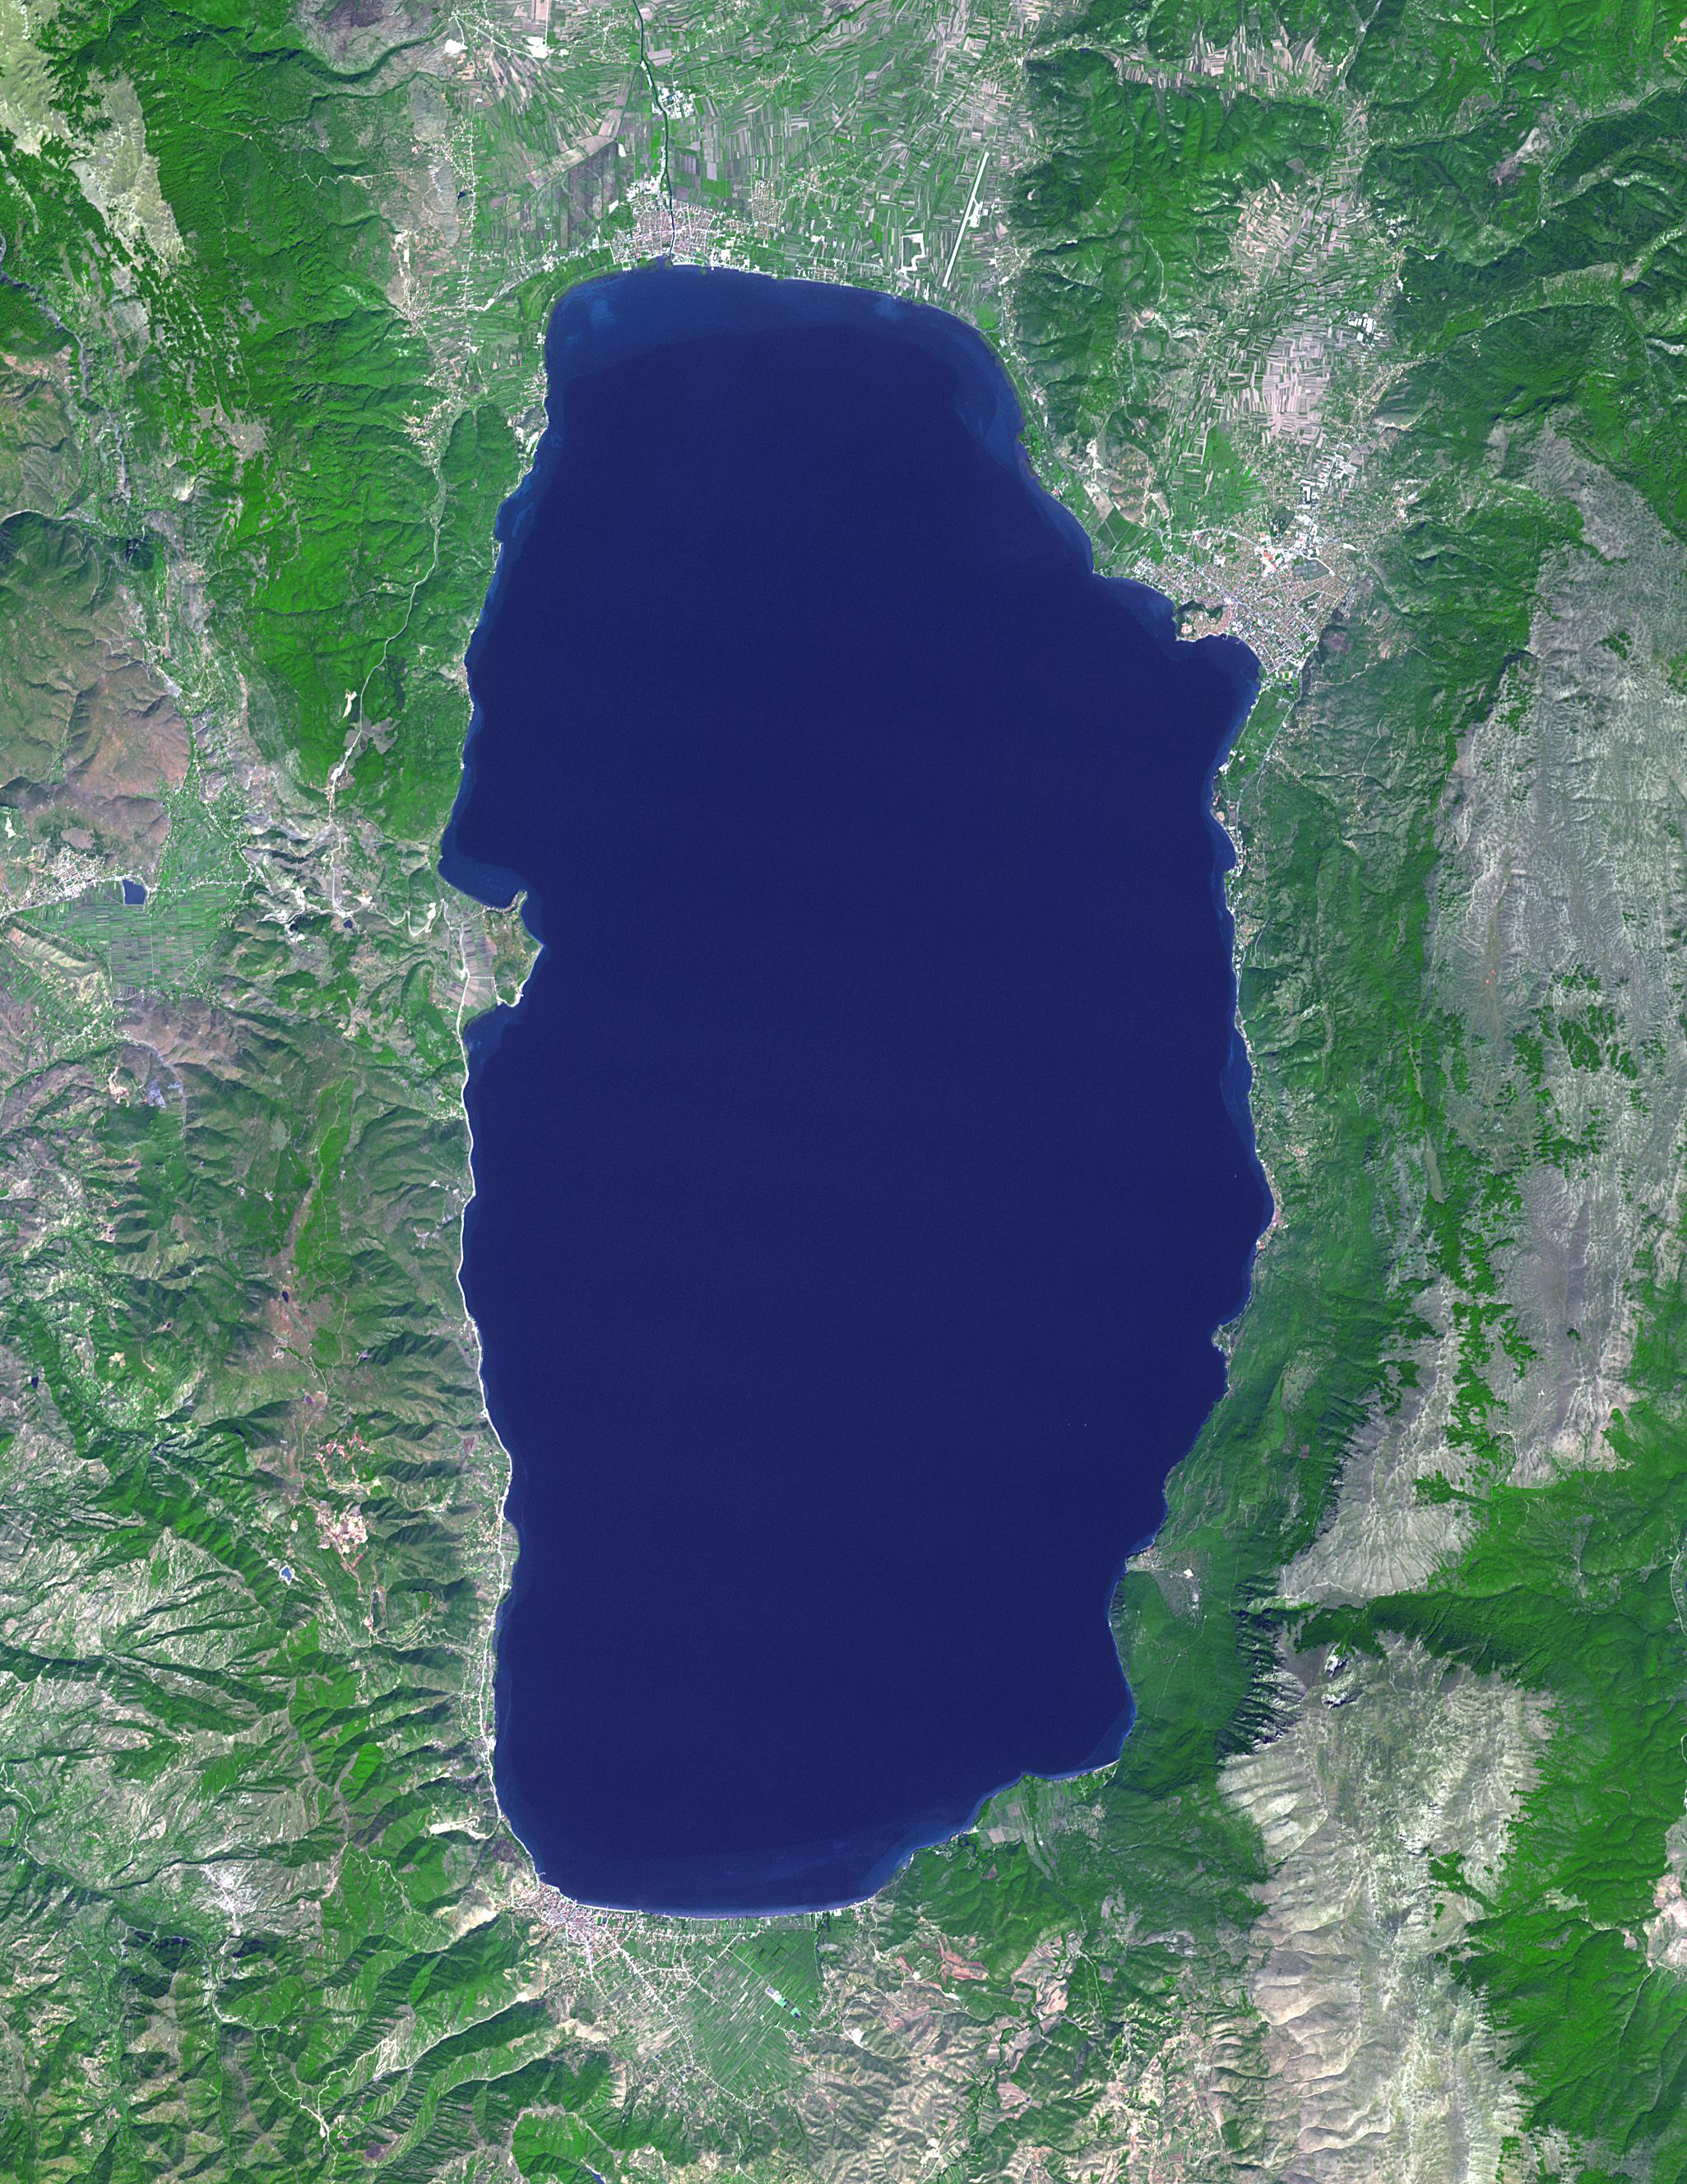

Lake Ohrid, Macedonia-Albania

Lake Ohrid straddles the border between North Macedonia and Albania. It is one of Europe’s oldest (3-5 million years old) and deepest (almost 300 m) lakes, with more than 200 endemic species. The lake is a UNESCO World Heritage Site and a Wetland of International Importance under the Ramsar Convention. The image was acquired September 15, 2017, covers an area of 30.7 by 39.8 km, and is located at 41.1 degrees north, 20.7 degrees east.

With its 14 spectral bands from the visible to the thermal infrared wavelength region and its high spatial resolution of about 50 to 300 feet (15 to 90 meters), ASTER images Earth to map and monitor the changing surface of our planet. ASTER is one of five Earth-observing instruments launched Dec. 18, 1999, on Terra. The instrument was built by Japan’s Ministry of Economy, Trade and Industry. A joint U.S./Japan science team is responsible for validation and calibration of the instrument and data products.

The broad spectral coverage and high spectral resolution of ASTER provides scientists in numerous disciplines with critical information for surface mapping and monitoring of dynamic conditions and temporal change. Example applications are monitoring glacial advances and retreats; monitoring potentially active volcanoes; identifying crop stress; determining cloud morphology and physical properties; wetlands evaluation; thermal pollution monitoring; coral reef degradation; surface temperature mapping of soils and geology; and measuring surface heat balance.

The U.S. science team is located at NASA’s Jet Propulsion Laboratory in Pasadena, Calif. The Terra mission is part of NASA’s Science Mission Directorate, Washington.

Credit: NASA/METI/AIST/Japan Space Systems, and U.S./Japan ASTER Science Team